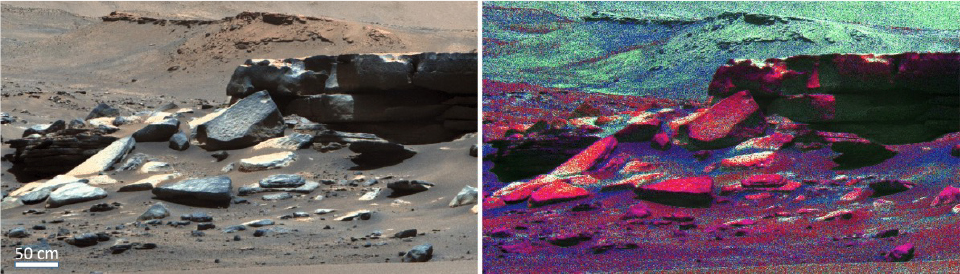

Two Perspectives of Séítah Rocks

The image on the left is an enhanced-color image taken by the Mastcam-Z imager aboard NASA’s Perseverance rover of a rocky outcrop in the “Séítah” geologic unit of Jezero Crater. In the background, a portion of Jezero’s ancient river delta can be made out. The image on the right is a mineral map created using Mastcam-Z’s multispectral-imaging capability. Olivine is shown in red. Calcium-poor pyroxene is in green. Calcium-rich pyroxene in blue. Séítah rocks contain abundant olivine, and the regolith, or broken rock and soil, is diverse.

The data for these images was taken on Oct. 19, 2021 (the 237th sol, or Martian day, of Perseverance’s mission to Mars).

The Mastcam-Z investigation is led and operated by Arizona State University in Tempe, working in collaboration with Malin Space Science Systems in San Diego, California, on the design, fabrication, testing, and operation of the cameras, and in collaboration with the Neils Bohr Institute of the University of Copenhagen on the design, fabrication, and testing of the calibration targets.

A key objective for Perseverance’s mission on Mars is astrobiology, including the search for signs of ancient microbial life. The rover will characterize the planet’s geology and past climate, pave the way for human exploration of the Red Planet, and be the first mission to collect and cache Martian rock and regolith (broken rock and dust).

Subsequent NASA missions, in cooperation with ESA (European Space Agency), would send spacecraft to Mars to collect these sealed samples from the surface and return them to Earth for in-depth analysis.

The Mars 2020 Perseverance mission is part of NASA’s Moon to Mars exploration approach, which includes Artemis missions to the Moon that will help prepare for human exploration of the Red Planet.

JPL, which is managed for NASA by Caltech in Pasadena, California, built and manages operations of the Perseverance rover.

Credit: NASA/JPL-Caltech/ASU/MSSS